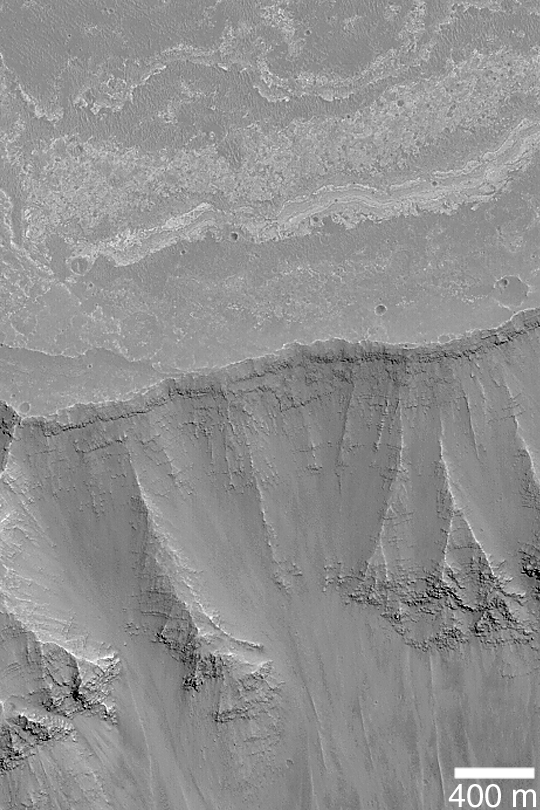

Layered Walls of West Candor

MGS MOC Release No. MOC2-370, 24 May 2003

West Candor is part of the vast Valles Marineris trough system. These chasms and canyons cut through ancient, layered bedrock. This Mars Global Surveyor (MGS) Mars Orbiter Camera (MOC) picture shows some of the layering revealed in the wall and on the upland surface outside of southwest Candor Chasma. This image is located near 6.7°S, 76.8°W. Sunlight illuminates the scene from the right/lower right.

Credit: NASA/JPL/Malin Space Science Systems